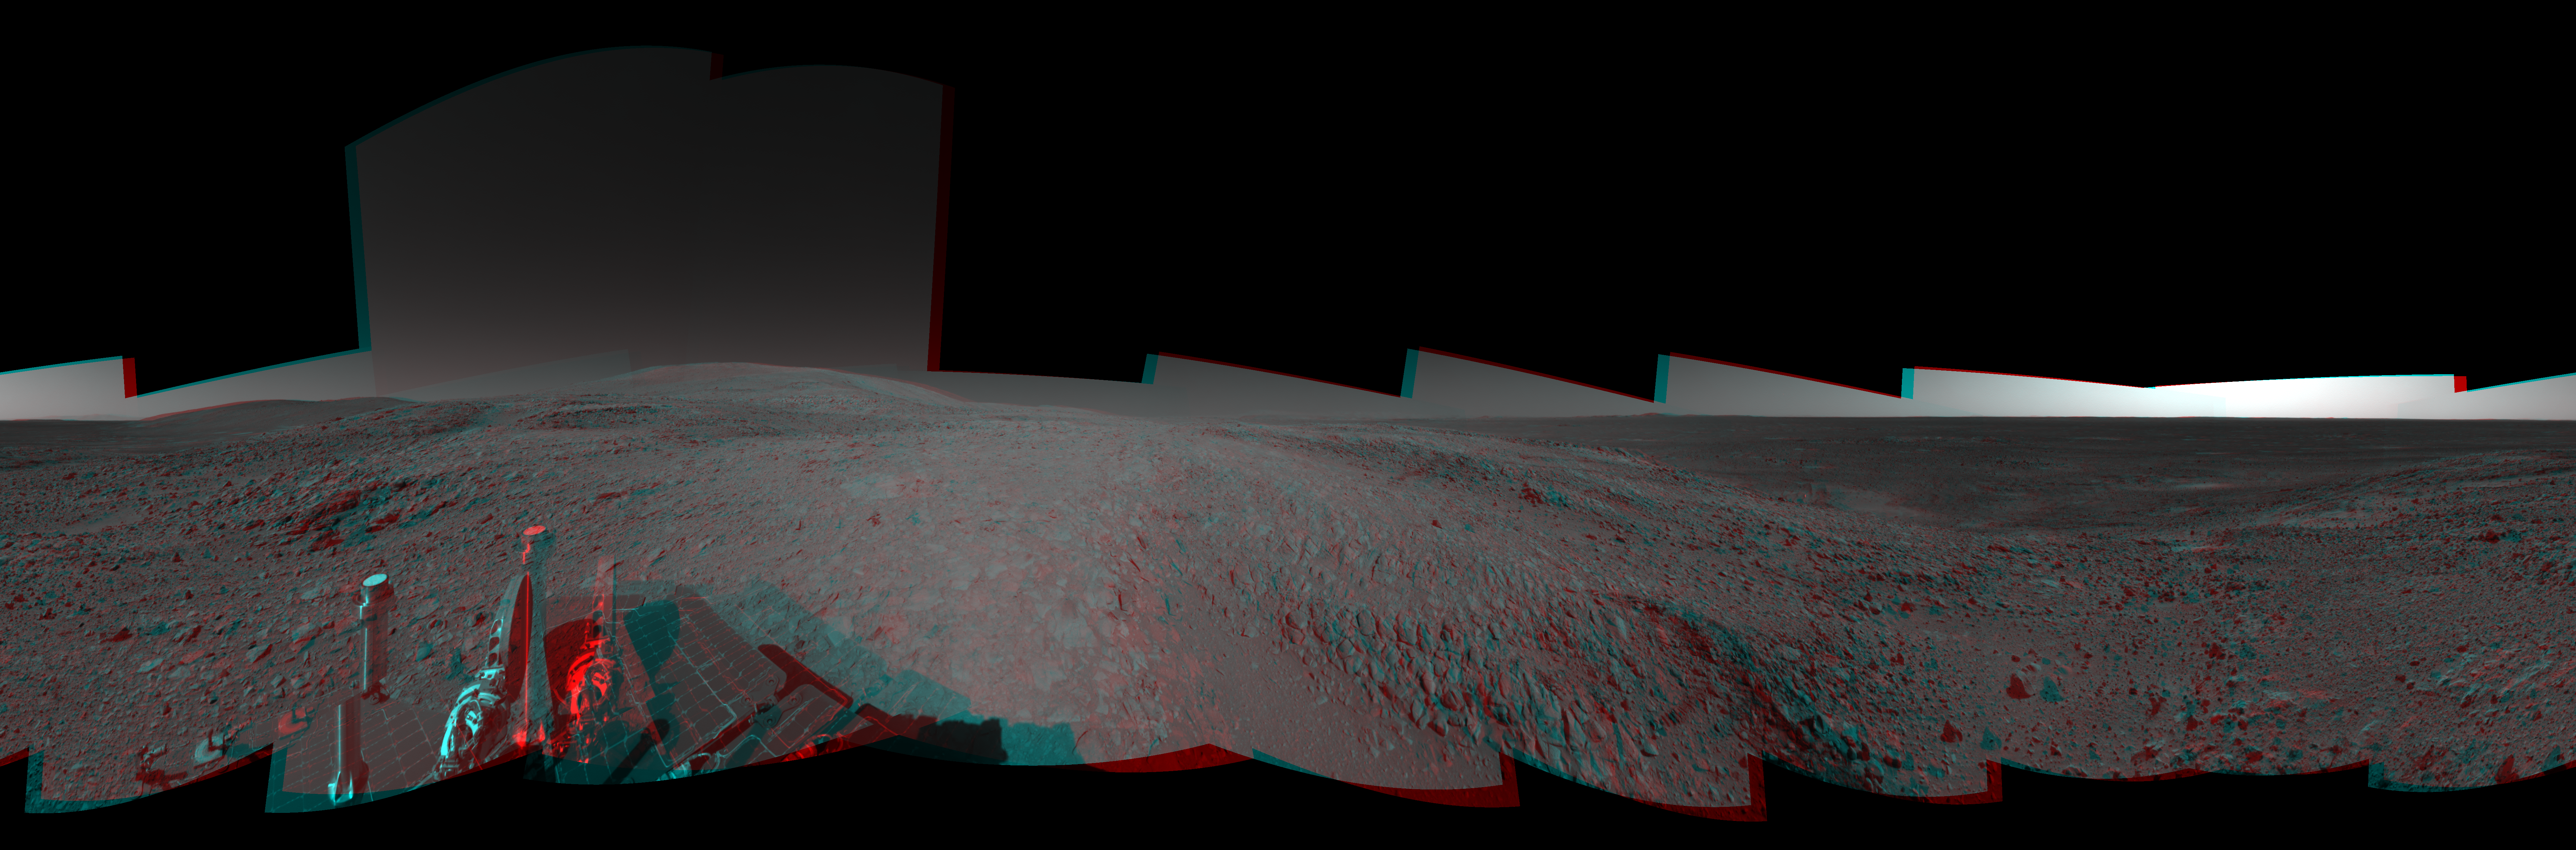

Full-Circle View from Near ‘Tetl’ (3-D)

Figure 1

This 360-degree view combines frames taken by the navigation camera on NASA’s Mars Exploration Rover Spirit during the rover’s 271st martian day, or sol, on Oct. 7, 2004. The rover had just driven into position for using the tools on its robotic arm (not in the picture) to examine a layered rock called “Tetl” in the “Columbia Hills.” Spirit’s total driving distance from its landing to this point was 3,641 meters (2.26 miles), more than six times the distance set as a criterion for mission success. The three-dimensional view is presented here in a cylindrical projection with geometric seam correction.

Figure 1 is the left-eye view of a stereo pair and Figure 2 is the right-eye view of a stereo pair.

Credit: NASA/JPL